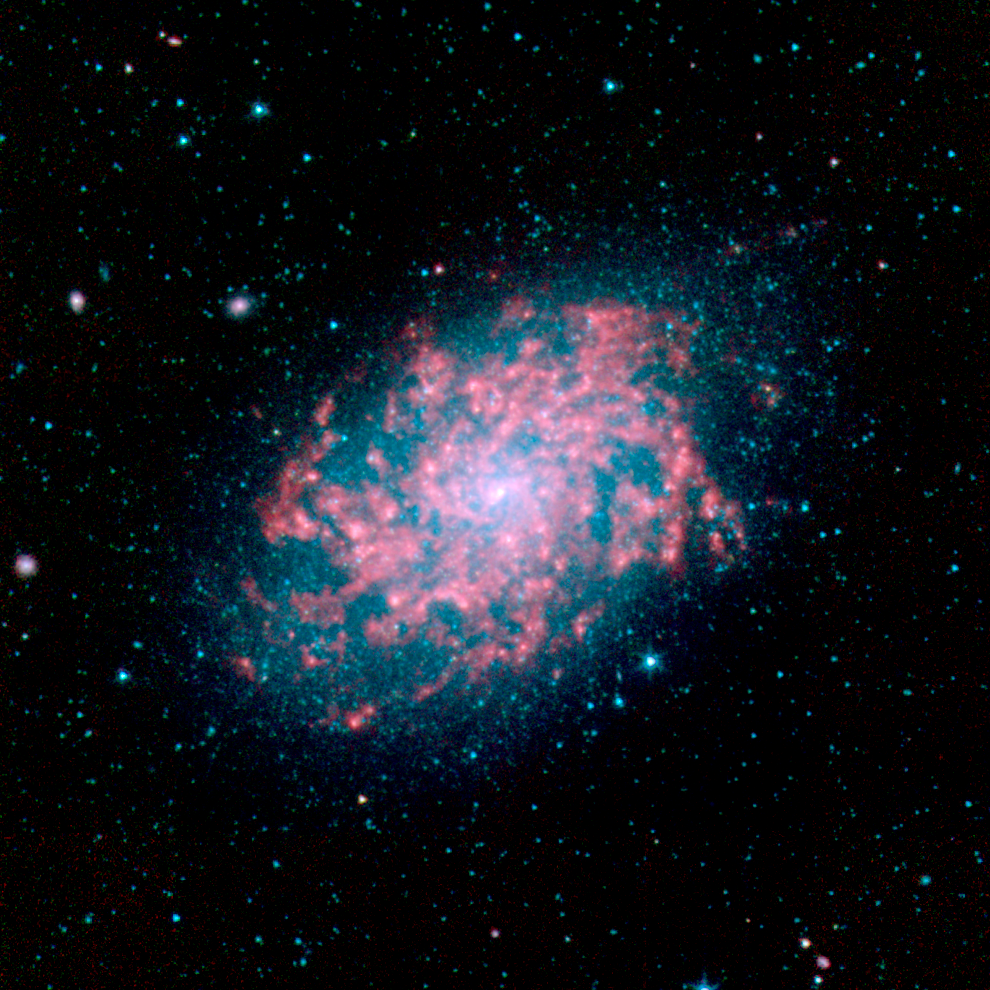

NGC 7793

Galaxy NGC 7793, located approximately 10 million light-years away, is a member of the Sculptor group of galaxies. This galaxy cluster, named after the constellation in which it resides, is one of the closest to our own Local Group of galaxies. This image was captured as part of the Spitzer Infrared Nearby Galaxy Survey (SINGS) Legacy Project using the telescope's Infrared Array Camera (IRAC).

As the "glowing" red emission maps out, Spitzer is able to pierce through dense clouds of gas and dust that comprise the spiral disk, revealing new star formation that is driving the evolution of the galaxy.

The SINGS image is a four channel color composite, where blue indicates emission at 3.6 microns, green corresponds to 4.5 microns, and red to 5.8 and 8.0 microns. The contribution from starlight (measured at 3.6 microns) in this picture has been subtracted from the 5.8 and 8 micron images to enhance the visibility of the dust features.

Credit: NASA/JPL-Caltech/R. Kennicutt (University of Arizona) and the SINGS legacy team